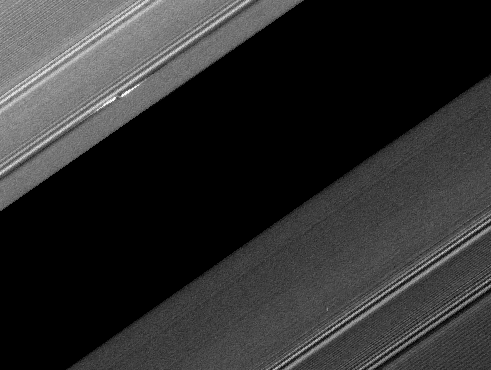

Sunlit Propeller

A propeller-shaped structure created by an unseen moon is brightly illuminated on the sunlit side of Saturn’s rings in this image obtained by NASA’s Cassini spacecraft.

The moon, which is too small to be seen, is at the center of the propeller structure visible in the upper left of the image, near the Encke Gap of the A ring (marked with a red arrow in the annotated version). The A ring is the outermost of Saturn’s main rings.

The moon is likely about a kilometer (half a mile) across. Disturbed ring material to the upper left and lower right of the moon reflects sunlight brightly and appears like a white airplane propeller. Several density waves are also visible in the ring. A spiral density wave is a spiral-shaped accumulation of particles that tightly winds many times around the planet. It is the result of gravitational tugs by individual moons whose orbits are in resonance with the particles’ orbits at a specific distance from Saturn.

A propeller’s appearance changes with viewing geometry, and this image shows the way a propeller looks when viewed from the sunlit side of the rings. Contrasts can reverse when the structure is observed on the dark side of the rings: for example, the bright structure of this propeller corresponds to the dark portion at the center of the propeller seen in PIA12791 which was imaged from the unilluminated side of the rings.

This image is part of a growing catalogue of “propeller” moons that, despite being too small to be seen, enhance their visibility by creating larger disturbances in the surrounding fabric of Saturn’s rings. Cassini scientists now have tracked several of these individual propeller moons embedded in Saturn’s disk over several years.

These images are important because they represent the first time scientists have been able to track the orbits of objects in space that are embedded in a disk of material. Continued monitoring of these objects may lead to direct observations of the interaction between a disk of material and embedded moons. Such interactions help scientists understand fundamental principles of how solar systems formed from disks of matter. Indeed, Cassini scientists have seen changes in the orbits of these moons, although they don’t yet know exactly what causes these changes.

Imaging scientists nicknamed the propeller shown here “Earhart” after the early American aviatrix Amelia Earhart. The propeller structure is 5 kilometers (3 miles) in the radial dimension (the dimension moving outward from Saturn which is far out of frame to the lower right of this image). It is 60 kilometers (35 miles) in the azimuthal (longitudinal) dimension.

This same propeller can be seen casting a shadow around the time of the planet’s equinox in PIA11672. See PIA07791 and PIA07792 to learn more about propeller shapes and to see smaller propellers.

Scale in the original image was 2 kilometers (1 mile) per pixel. The image has been rotated and contrast-enhanced to aid visibility. The cropped inset of the propeller included here was magnified by a factor of four.

This view looks toward the southern, sunlit side of the rings from about 81 degrees below the ring plane. The image was taken in visible light with the Cassini spacecraft narrow-angle camera on April 11, 2008. The view was obtained at a distance of approximately 364,000 kilometers (226,000 miles) from Saturn and at a sun-Saturn-spacecraft, or phase, angle of 82 degrees.

The Cassini-Huygens mission is a cooperative project of NASA, the European Space Agency and the Italian Space Agency. The Jet Propulsion Laboratory, a division of the California Institute of Technology in Pasadena, Calif., manages the mission for NASA’s Science Mission Directorate, Washington, D.C. The Cassini orbiter and its two onboard cameras were designed, developed and assembled at JPL. The imaging operations center is based at the Space Science Institute in Boulder, Colo.

Credit: NASA/JPL/Space Science Institute